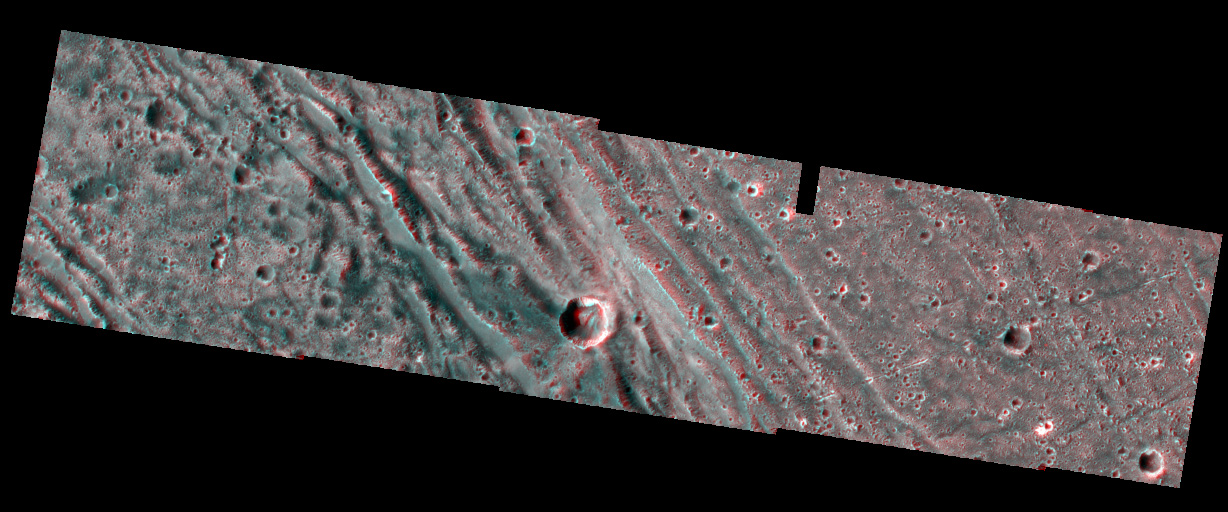

Bright-Dark Terrain Boundary in stereo

The boundary between the bright terrain of Harpagia Sulcus (right) and dark terrain of Nicholson Regio (left) areas of Jupiter’s moon Ganymede springs out when viewed through red/blue 3-D glasses, in this image taken by NASA’s Galileo spacecraft as it flew by Ganymede on May 20, 2000.

Details of the rough, ancient, heavily cratered dark terrain of Nicholson Regio are in stark contrast to the very smooth, bright, young terrain of Harpagia Sulcus. In the center lies the transition to the boundary between these two regions, providing evidence that extensional faulting marks the boundary. A series of steep slopes deform the dark terrain close to the boundary. In the bright terrain, a deep trough and flanking ridge delimit the boundary.

North is to the top of the picture. The Sun illuminates the surface from the left. The imaged region, centered at ~14 degrees latitude and 319 degrees longitude, covers an area approximately 25 by 10 kilometers (15.5 by 6 miles.) The resolutions of the two data sets are 20 meters (66 feet) per picture element and 121 meters (397 feet) per picture element. The higher resolution images were taken at a range of 2,000 kilometers (about 1,200 miles).

The Jet Propulsion Laboratory, Pasadena, Calif., manages the Galileo mission for NASA’s Office of Space Science, Washington, D.C. JPL is a division of the California Institute of Technology in Pasadena.

This image and other images and data received from Galileo are posted on the Galileo mission home page at http://www.jpl.nasa.gov/galileo . The image was produced by the German Aerospace Center (DLR),http://solarsystem.dlr.de and Brown University,http://www.planetary.brown.edu/.

Credit: NASA/JPL/Brown University